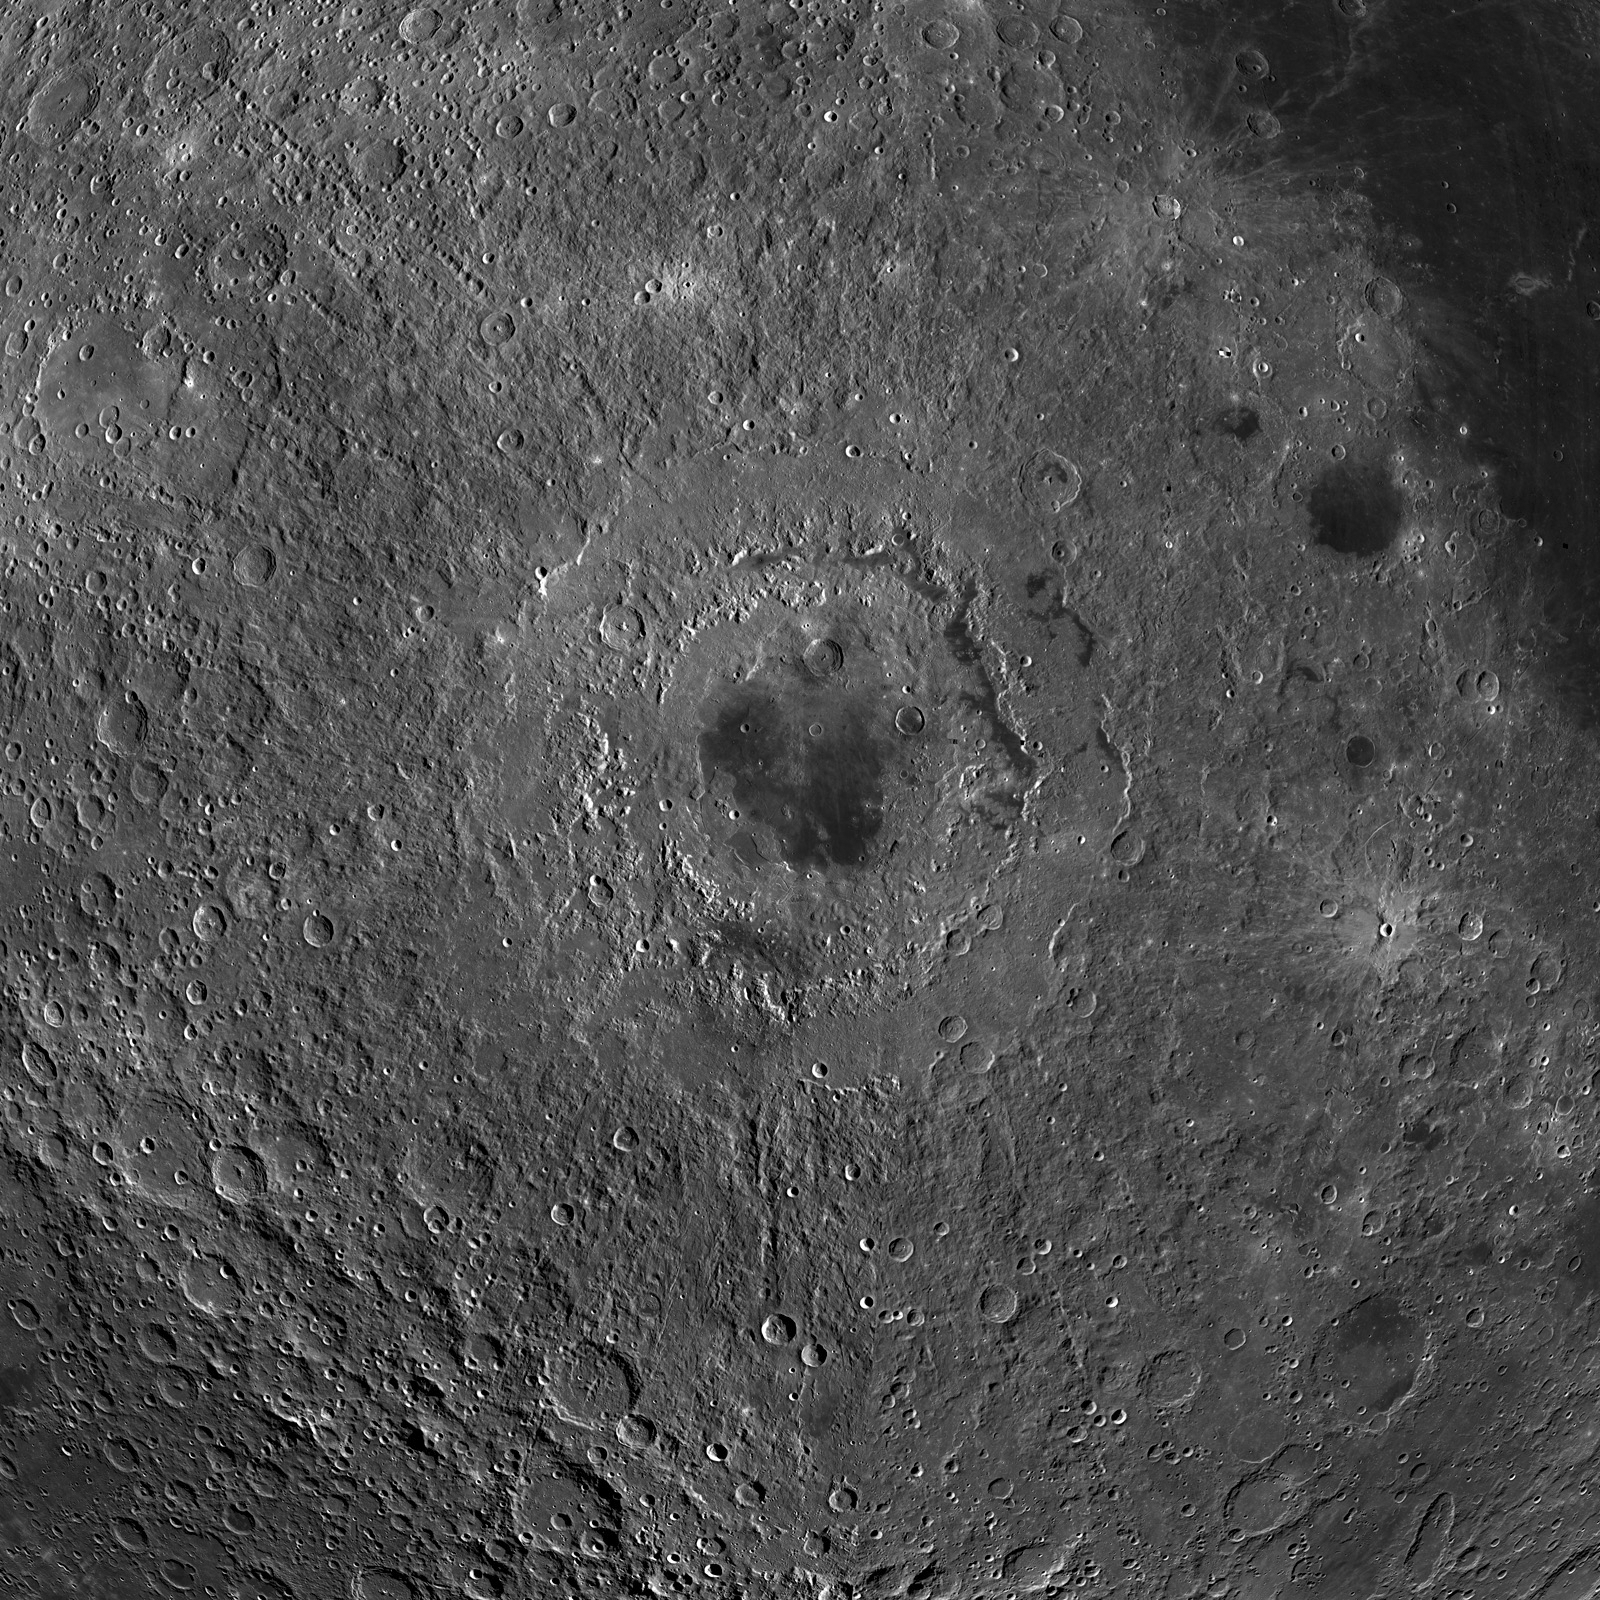

LROC PDS Release Number 5

LROC WAC mosaic centered on Orientale basin. From the center of the mosaic to a corner is about 2000 km.

This image is an orthographic reprojection of the WAC global mosaic centered on the youngest large basin on the Moon, Orientale. This basin is barely visible on the western limb of the Moon as seen from the Earth. Its existence was not confirmed until spacecraft sent back images of the farside 50 years ago. Unlike other large basins, Orientale has very little volcanic materials filling its interior, so the basin structure is easily seen. The inner and outer basin rings are particulary obvious – imagine if the Moon were rotated 90° and the Orientale basin faced the Earth. What sort of mythology would have grown up around the great eyeball in the sky?

NASA’s Goddard Space Flight Center built and manages the mission for the Exploration Systems Mission Directorate at NASA Headquarters in Washington. The Lunar Reconnaissance Orbiter Camera was designed to acquire data for landing site certification and to conduct polar illumination studies and global mapping. Operated by Arizona State University, LROC consists of a pair of narrow-angle cameras (NAC) and a single wide-angle camera (WAC). The mission is expected to return over 70 terabytes of image data.

Credit: NASA/GSFC/Arizona State University